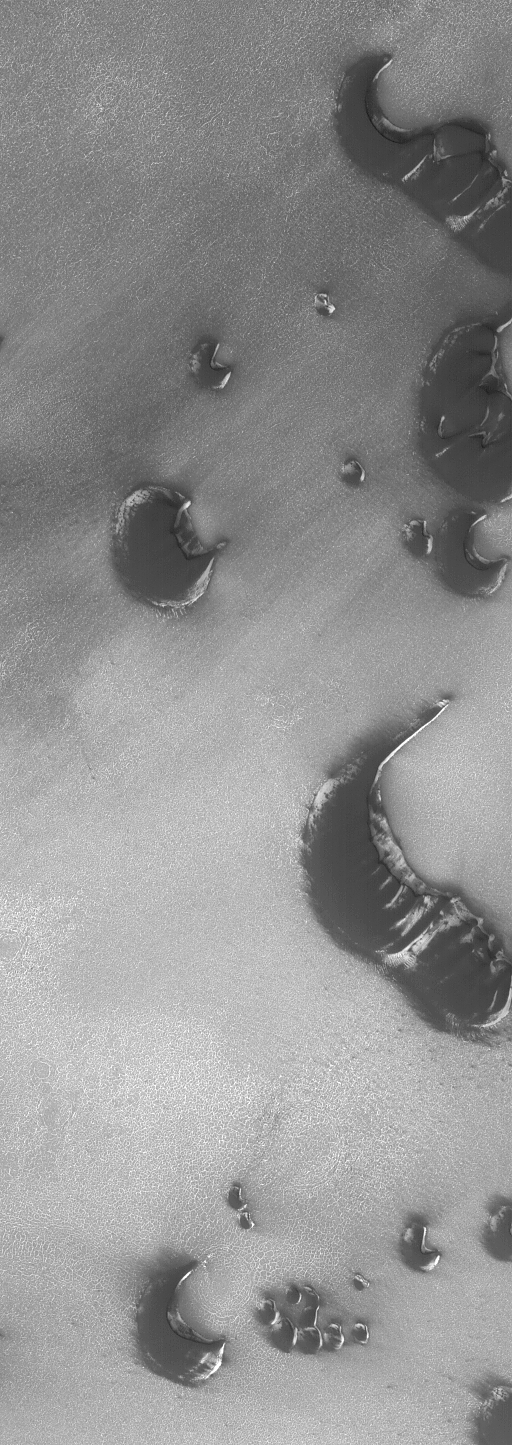

Nearly-defrosted Dunes

22 December 2004
This Mars Global Surveyor (MGS) Mars Orbiter Camera (MOC) image shows a group of north polar dunes in late spring, just before the final patches of wintertime frost sublimed away. The dunes beneath the frost are dark because they contain minerals rich in reduced (unoxidized) iron. The dune slip faces (the steepest slopes on the dunes) point toward the upper right (northeast), indicating that the dominant winds involved in sand transport in this region blow from the lower left (southwest). These dunes are located near 76.3°N, 261.1°W. The image covers an area about 3 km (1.9 mi) wide and sunlight illuminates the scene from the lower left.

Credit: NASA/JPL/Malin Space Science Systems